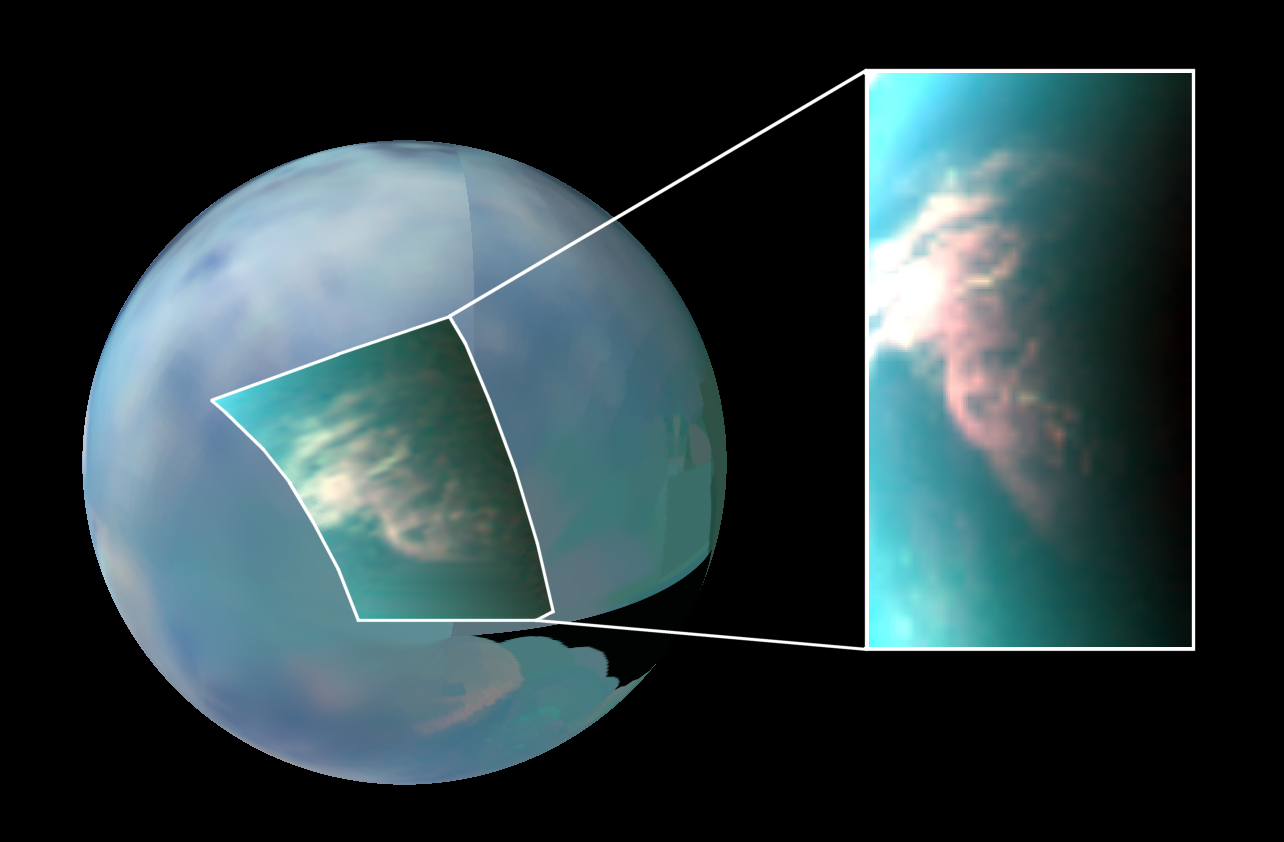

Titan’s South Polar Cloud Burst

Annotated Version

This infrared image of Saturn’s moon Titan shows a large burst of clouds in the moon’s south polar region.

These clouds form and move much like those on Earth, but in a much slower, more lingering fashion, new results from NASA’s Cassini Spacecraft show.

This image is a color composite, with red shown at a 5-micron wavelength, green at 2.7 microns, and blue at 2 microns. An infrared color mosaic is also used as a background image (red at 5 microns, green at 2 microns, blue at 1.3 microns). The images were taken by Cassini’s visual and infrared mapping spectrometer during a flyby of Titan on March 26, 2007, known as T27. For a similar view see PIA12004.

Titan’s southern hemisphere still shows a very active meteorology (the cloud appears in white-reddish tones) even in 2007. According to climate models, these clouds should have faded out since 2005.

Scientists have monitored Titan’s atmosphere for three-and-a-half years, between July 2004 and December 2007, and observed more than 200 clouds. The way these clouds are distributed around Titan matches scientists’ global circulation models. The only exception is timing—clouds are still noticeable in the southern hemisphere while fall is approaching.

Scientists will continue to observe the long-term changes during Cassini’s extended mission, which runs until the fall of 2010.

The Cassini-Huygens mission is a cooperative project of NASA, the European Space Agency and the Italian Space Agency. The Jet Propulsion Laboratory, a division of the California Institute of Technology in Pasadena, manages the mission for NASA’s Science Mission Directorate, Washington, D.C. The Cassini orbiter was designed, developed and assembled at JPL. The Visual and Infrared Mapping Spectrometer team is based at the University of Arizona, Tucson.

Credit: NASA/JPL/University of Arizona/University of Nantes